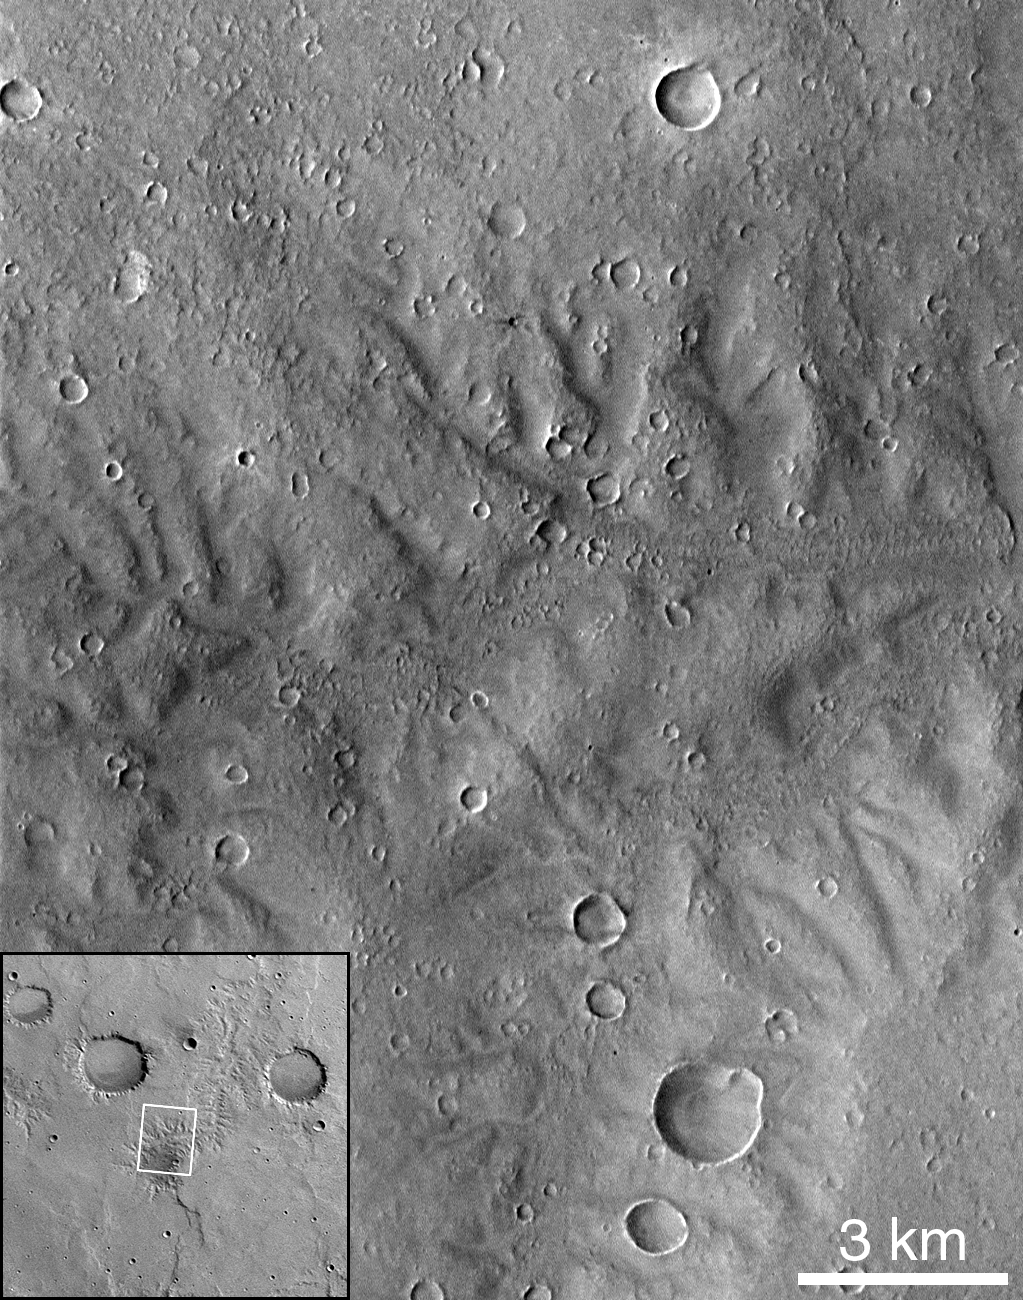

Dissected Terrain Near Parana Valles

Portion of dissected terrain southeast of Parana Valles (MOC 7705). This heavily gullied landscape (25.9°S, 8.3°W) shows the highest “drainage density” yet seen in MOC images. This image is somewhat lower in resolution (downtrack scale = 21.4 m/pixel, crosstrack = 14.3 m/pixel) but in other parameters comparable to Figures 1 and 2 (incidence angle = 27.5°, emission angle = 14.5°).

Malin Space Science Systems and the California Institute of Technology built the MOC using spare hardware from the Mars Observer mission. MSSS operates the camera from its facilities in San Diego, CA. The Jet Propulsion Laboratory’s Mars Surveyor Operations Project operates the Mars Global Surveyor spacecraft with its industrial partner, Lockheed Martin Astronautics, from facilities in Pasadena, CA and Denver, CO.

Credit: NASA/JPL/Malin Space Science Systems